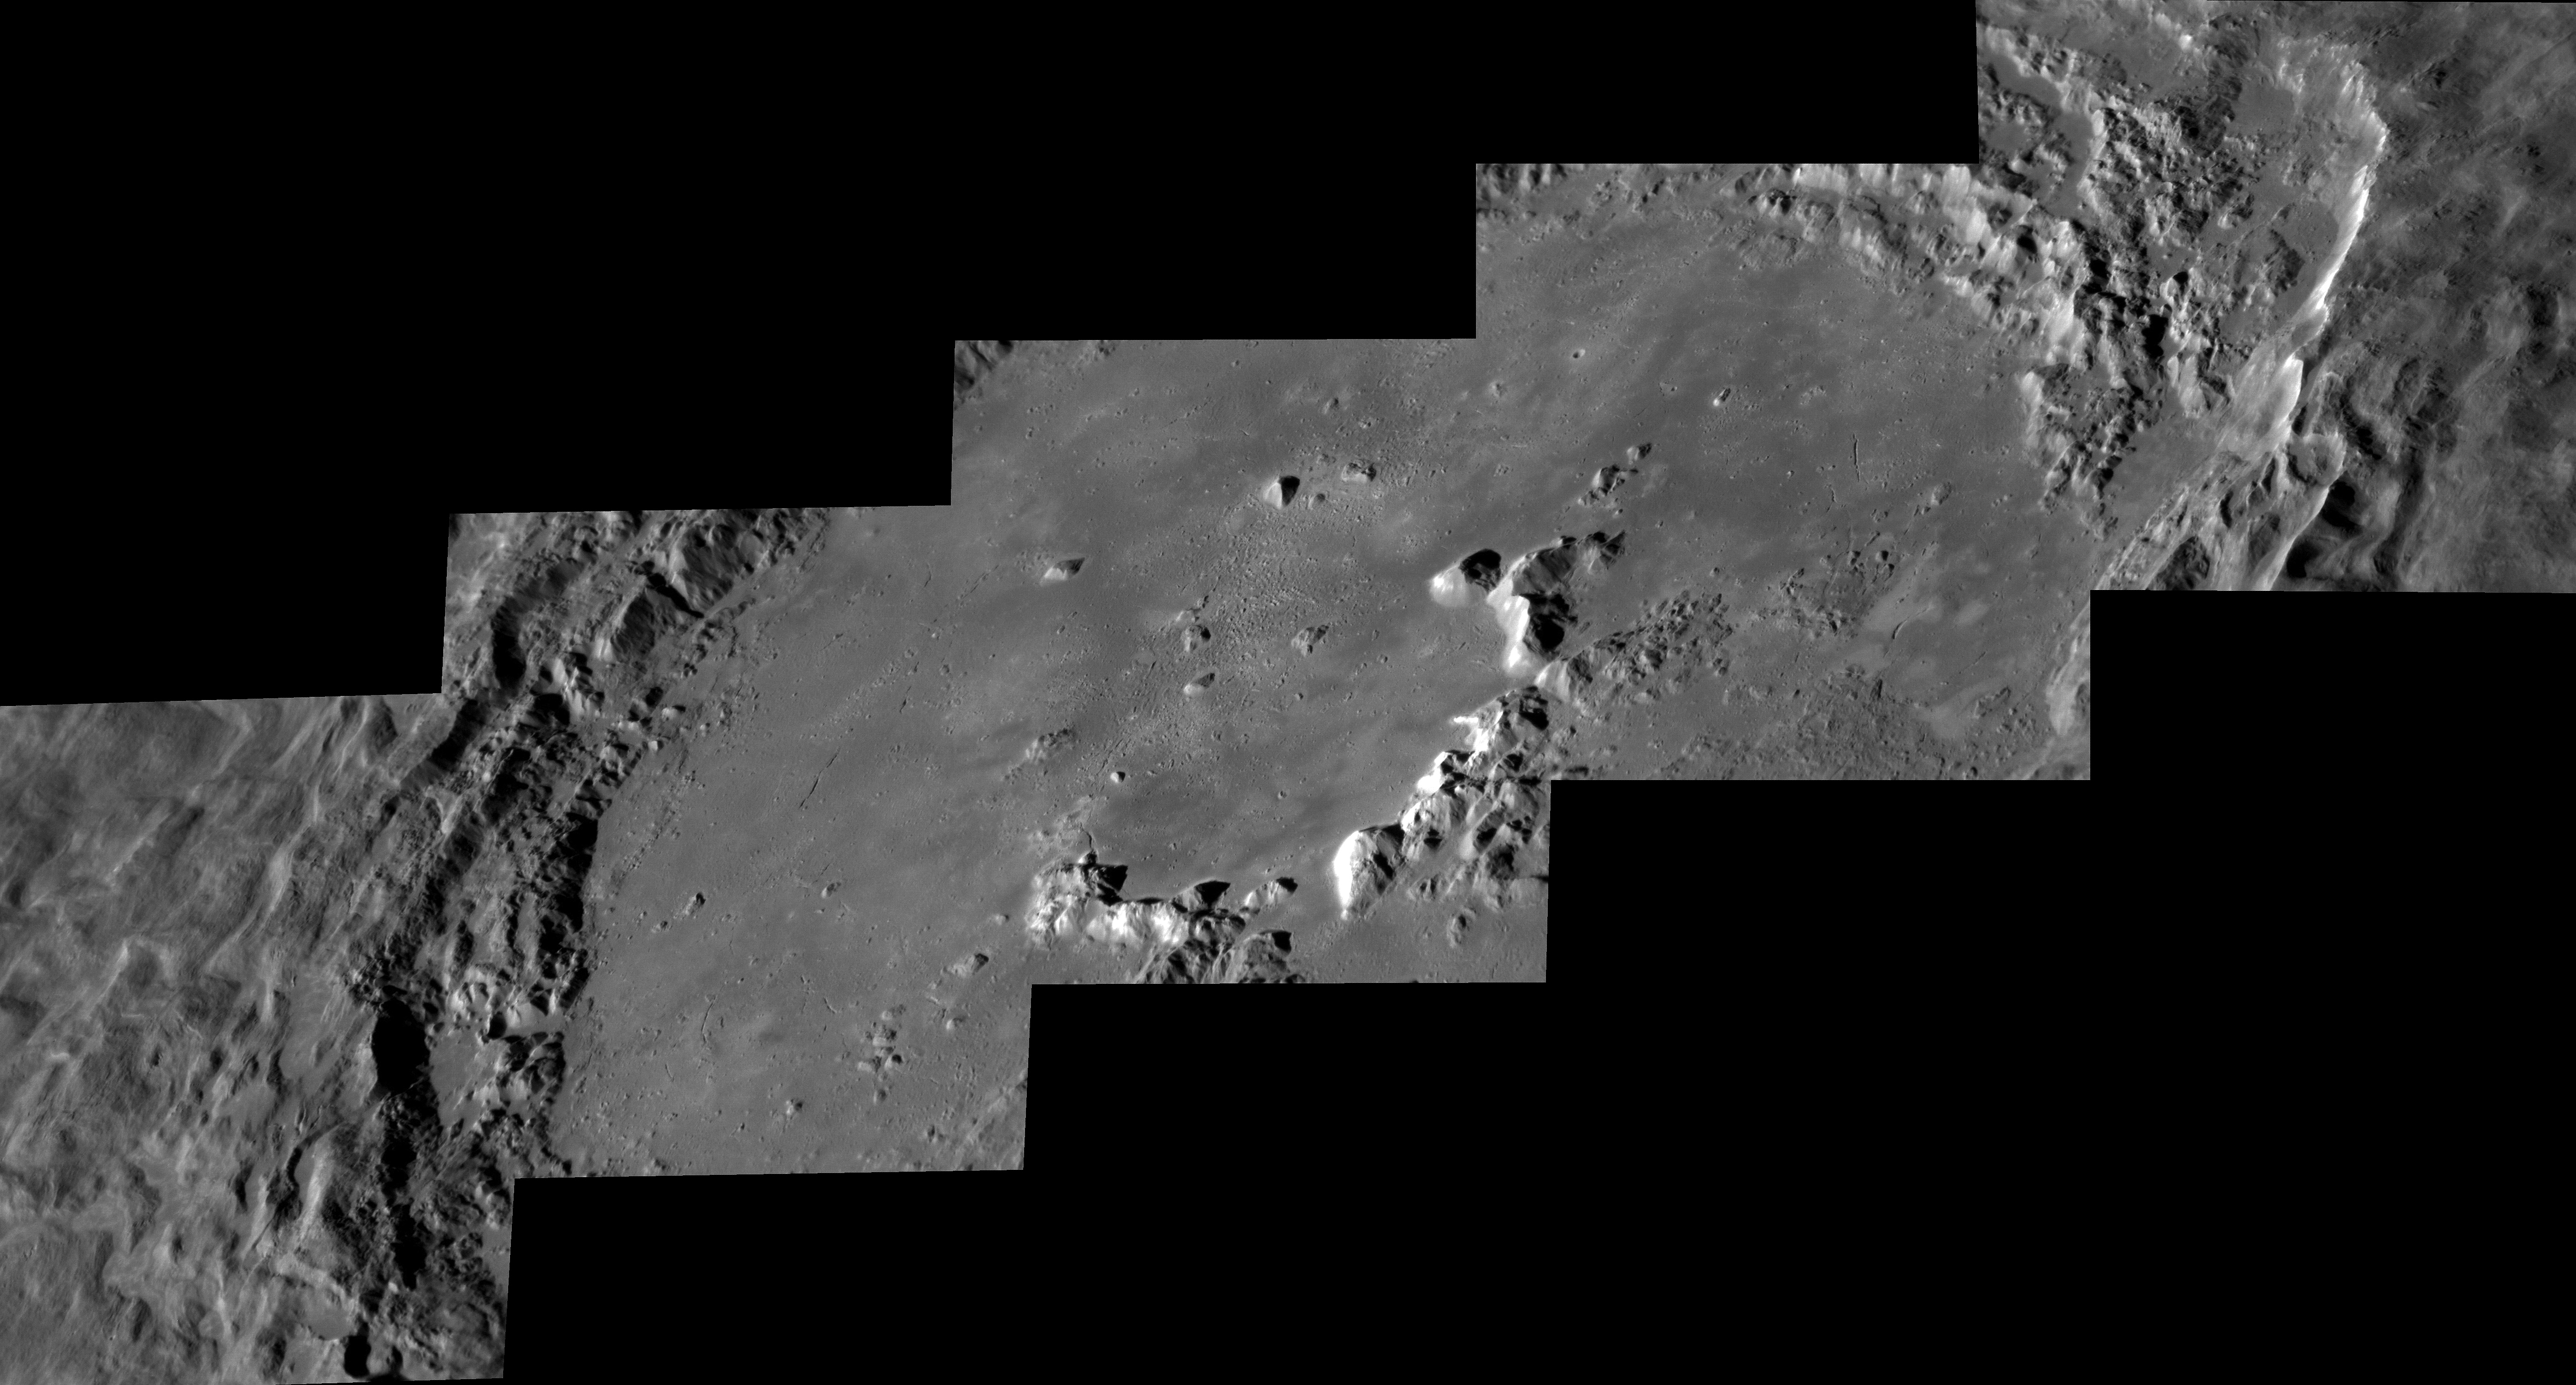

Hokusai Spectacular!

Hokusai crater’s rays extend across much of the planet, but its interior is spectacular in its own right. This series of oblique images shows the central peaks, beautiful terraces, and frozen sea of impact melt on the crater floor.

Instrument: Mercury Dual Imaging System (MDIS)
Center Latitude: 57.8°
Center Longitude: 16.8° E
Scale: Hokusai crater is 114 km (71 miles) in diameter

The MESSENGER spacecraft is the first ever to orbit the planet Mercury, and the spacecraft’s seven scientific instruments and radio science investigation are unraveling the history and evolution of the Solar System’s innermost planet. In the mission’s more than four years of orbital operations, MESSENGER has acquired over 250,000 images and extensive other data sets. MESSENGER’s highly successful orbital mission is about to come to an end, as the spacecraft runs out of propellant and the force of solar gravity causes it to impact the surface of Mercury in April 2015.

For information regarding the use of images, see the MESSENGER image use policy.

Credit: NASA/Johns Hopkins University Applied Physics Laboratory/Carnegie Institution of Washington